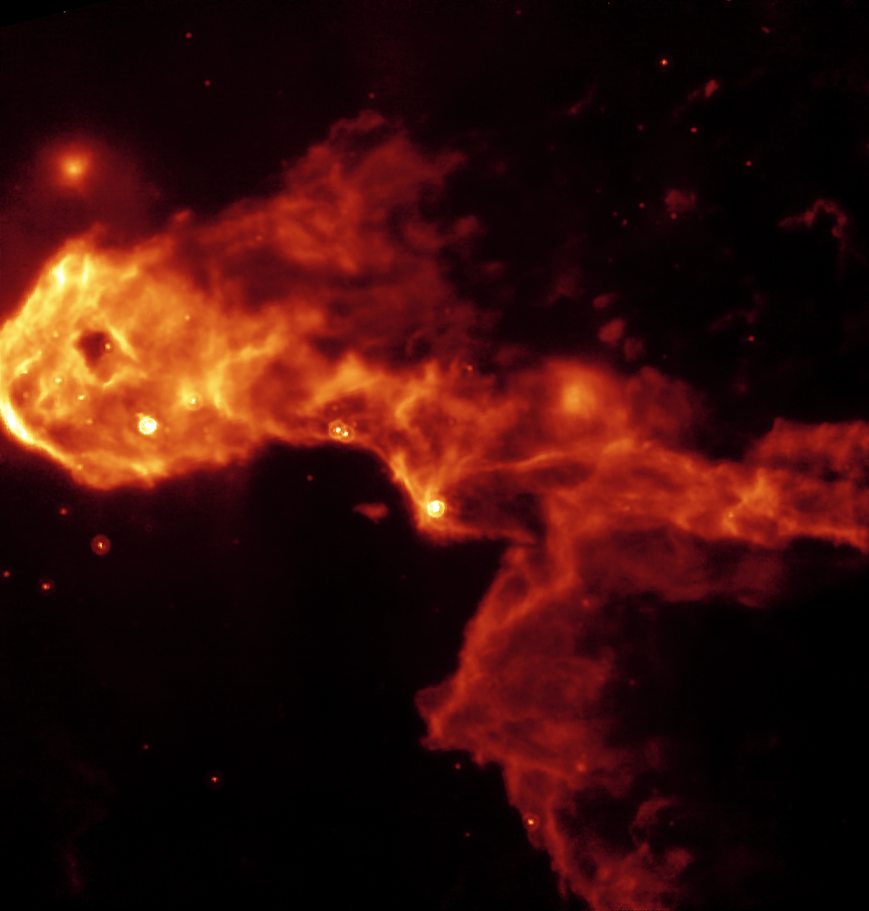

Spitzer/MIPS 24-micron image of a dark globule in IC 1396

This NASA Spitzer Space Telescope image reveals a glowing stellar nursery within a dark globule that is opaque in visible light. Spitzer pierces through the obscuration to reveal the birth of new protostars, or embryonic stars, and young stars never before seen.

The Elephant's Trunk Nebula is an elongated dark globule within the emission nebula IC 1396 in the constellation of Cepheus. Located at a distance of 2,450 light-years, the globule is a condensation of dense gas that is barely surviving the strong ionizing radiation from a nearby massive star. The globule is being compressed by the surrounding ionized gas.

The Spitzer image is from the observatory's multiband imaging photometer which measures thermal emission at 24 microns. Within the globule, a half dozen newly discovered protostars are discernible as the bright red-tinted objects, mostly along the southern rim of the globule. These were previously undetected at visible wavelengths due to obscuration by the thick cloud ('globule body') and by dust surrounding the newly forming stars. The newborn stars form in the dense gas because of compression by the wind and radiation from a nearby massive star (located outside the field of view to the left). The winds from this unseen star are also responsible for producing the spectacular filamentary appearance of the globule itself, which resembles that of a flying dragon.

The Spitzer Space Telescope also sees many newly discovered young stars, often enshrouded in dust, which may be starting the nuclear fusion that defines a star. These young stars are too cool to be seen at visible wavelengths. Both the protostars and young stars are bright in the mid-infrared because of their surrounding discs of solid material. A few of the visible-light stars in this image were found to have excess infrared emission, suggesting they are more mature stars surrounded by primordial remnants from their formation, or from crumbling asteroids and comets in their planetary systems.

Credit: NASA/JPL-Caltech/W. Reach (SSC/Caltech)